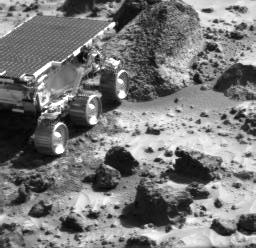

Sojourner Moving Closer to “Wedge”

This image, taken by the Imager for Mars Pathfinder (IMP) at the end of Sol 35, shows the Sojourner rover heading toward a rock called “Wedge.” The stowed Alpha Proton X-Ray Spectrometer (APXS) instrument is at the rear of the rover towards the rock.

Mars Pathfinder is the second in NASA’s Discovery program of low-cost spacecraft with highly focused science goals. The Jet Propulsion Laboratory, Pasadena, CA, developed and manages the Mars Pathfinder mission for NASA’s Office of Space Science, Washington, D.C. The Imager for Mars Pathfinder (IMP) was developed by the University of Arizona Lunar and Planetary Laboratory under contract to JPL. Peter Smith is the Principal Investigator. JPL is a division of the California Institute of Technology (Caltech).

Photojournal note: Sojourner spent 83 days of a planned seven-day mission exploring the Martian terrain, acquiring images, and taking chemical, atmospheric and other measurements. The final data transmission received from Pathfinder was at 10:23 UTC on September 27, 1997. Although mission managers tried to restore full communications during the following five months, the successful mission was terminated on March 10, 1998.

Credit: NASA/JPL